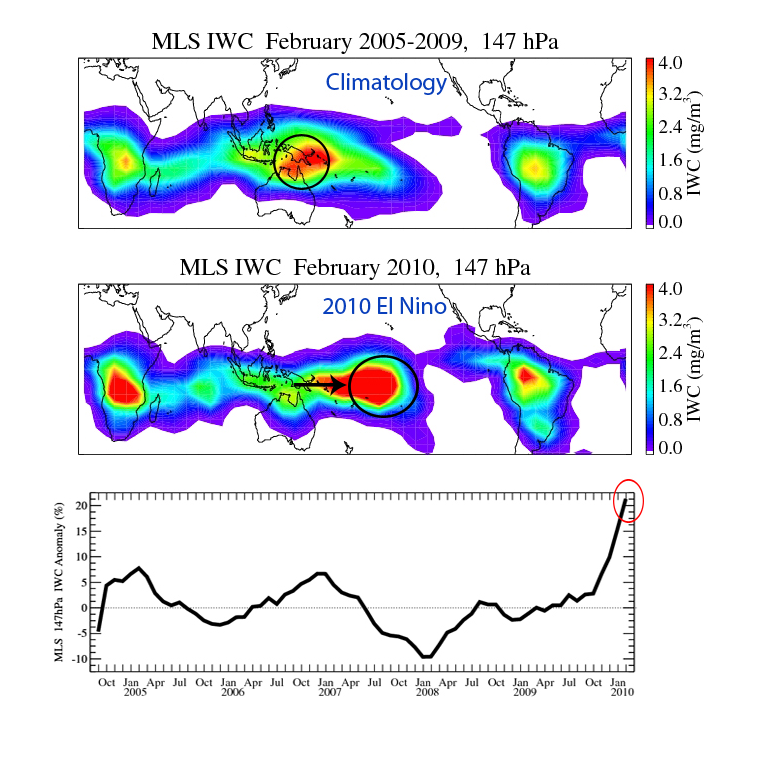

NASA’s Aura Sees El Niño’s Effects on the Atmosphere

An El Niño is characterized by an abnormal warming of sea surface temperatures in the equatorial central and eastern Pacific Ocean. This sea surface temperature change is accompanied by anomalous atmospheric circulation and convection changes around the globe. The 2010 El Niño reached maximum strength during January and February 2010. The Microwave Limb Sounder instrument on NASA’s Aura spacecraft observed a clear eastward shift of deep convection, indicated by large amounts of cloud ice in the upper troposphere. The enhancement of cloud ice from 13 kilometers (approximately 40,000 feet) and above is the greatest since Aura launched in July 2004.

On July 15, 2004, NASA’s Aura spacecraft launched from California’s Vandenberg Air Force Base on a mission to study Earth’s ozone layer, air quality and climate. Aura’s data are helping scientists address global climate change issues such as global warming; the global transport, distribution and chemistry of polluted air; and ozone depletion in the stratosphere, the layer of Earth’s atmosphere that extends from roughly 15 to 50 kilometers (10 to 30 miles) in altitude.

Aura is the third and final major Earth Observing System satellite. Aura carries four instruments: the Ozone Monitoring Instrument, built by the Netherlands and Finland in collaboration with NASA; the High Resolution Dynamics Limb Sounder, built by the United Kingdom and the United States; and the Microwave Limb Sounder and Tropospheric Emission Spectrometer, both built by JPL. Aura is managed by NASA’s Goddard Space Flight Center, Greenbelt, Md.

The Microwave Limb Sounder is a second-generation instrument that is helping scientists improve our understanding of ozone in Earth’s stratosphere, especially how it is depleted by processes of chlorine chemistry. The instrument measures naturally occurring microwave thermal emission from the edge of Earth’s atmosphere to remotely sense vertical profiles of atmospheric gases, temperature, pressure and cloud ice.

Credit: NASA/JPL